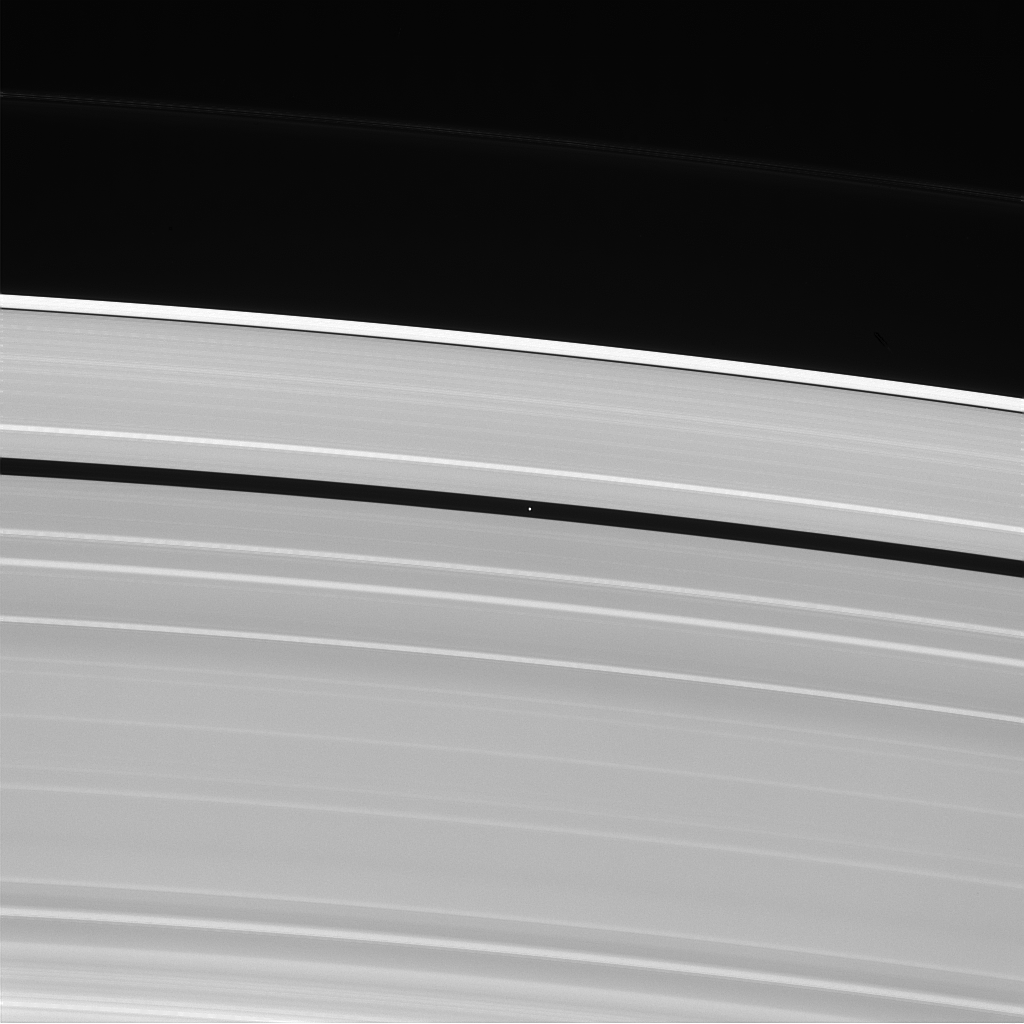

God of the Gap

Saturn’s moon Pan, named for the Greek god of shepherds, rules over quite a different domain: the Encke gap in Saturn’s rings.

Pan (17 miles, or 28 kilometers across) keeps the Encke gap open through its gravitational influence on the ring particles nearby.

This view looks toward the sunlit side of the rings from about 48 degrees above the ringplane. The image was taken in visible light with the Cassini spacecraft narrow-angle camera on Dec. 25, 2013.

The view was obtained at a distance of approximately 1.4 million miles (2.3 million kilometers) from Pan and at a Sun-Pan-spacecraft, or phase, angle of 87 degrees. Image scale is 9 miles (14 kilometers) per pixel.

The Cassini-Huygens mission is a cooperative project of NASA, the European Space Agency and the Italian Space Agency. NASA’s Jet Propulsion Laboratory, a division of the California Institute of Technology in Pasadena, manages the mission for NASA’s Science Mission Directorate, Washington. The Cassini orbiter and its two onboard cameras were designed, developed and assembled at JPL. The imaging operations center is based at the Space Science Institute in Boulder, Colo.

Credit: NASA/JPL-Caltech/Space Science Institute